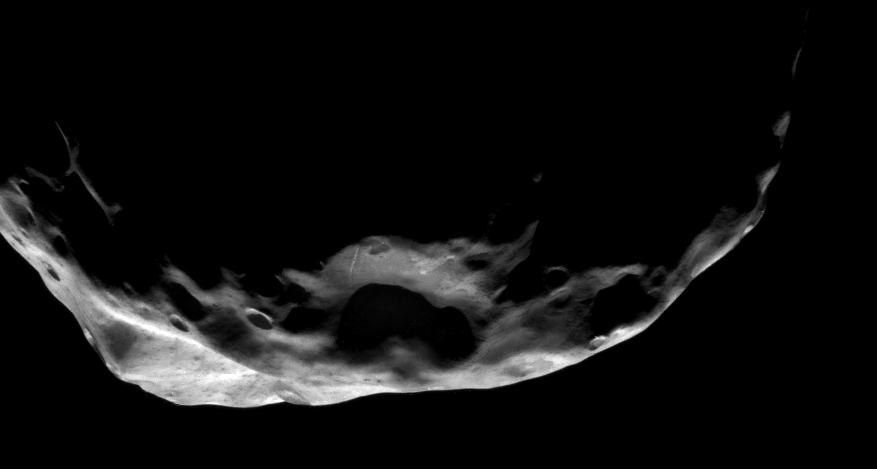

Profile of Janus

This shadowy scene is one of the Cassini spacecraft’s closest views of Saturn’s moon Janus.

The slopes of some craters here display hints of the darker material better seen on Epimetheus in PIA09813. A bright linear feature runs up the wall of the large crater at bottom center.

The view looks toward southern latitudes on Janus (179 kilometers, or 111 miles across). North is toward the top of the image and rotated 58 degrees to the right.

The image was taken in visible light with the Cassini spacecraft narrow-angle camera on June 30, 2008. The view was obtained at a distance of approximately 33,000 kilometers (21,000 miles) from Janus and at a Sun-Janus-spacecraft, or phase, angle of 120 degrees. Image scale is 200 meters (656 feet) per pixel.

The Cassini-Huygens mission is a cooperative project of NASA, the European Space Agency and the Italian Space Agency. The Jet Propulsion Laboratory, a division of the California Institute of Technology in Pasadena, manages the mission for NASA’s Science Mission Directorate, Washington, D.C. The Cassini orbiter and its two onboard cameras were designed, developed and assembled at JPL. The imaging operations center is based at the Space Science Institute in Boulder, Colo.

Credit: NASA/JPL/Space Science Institute